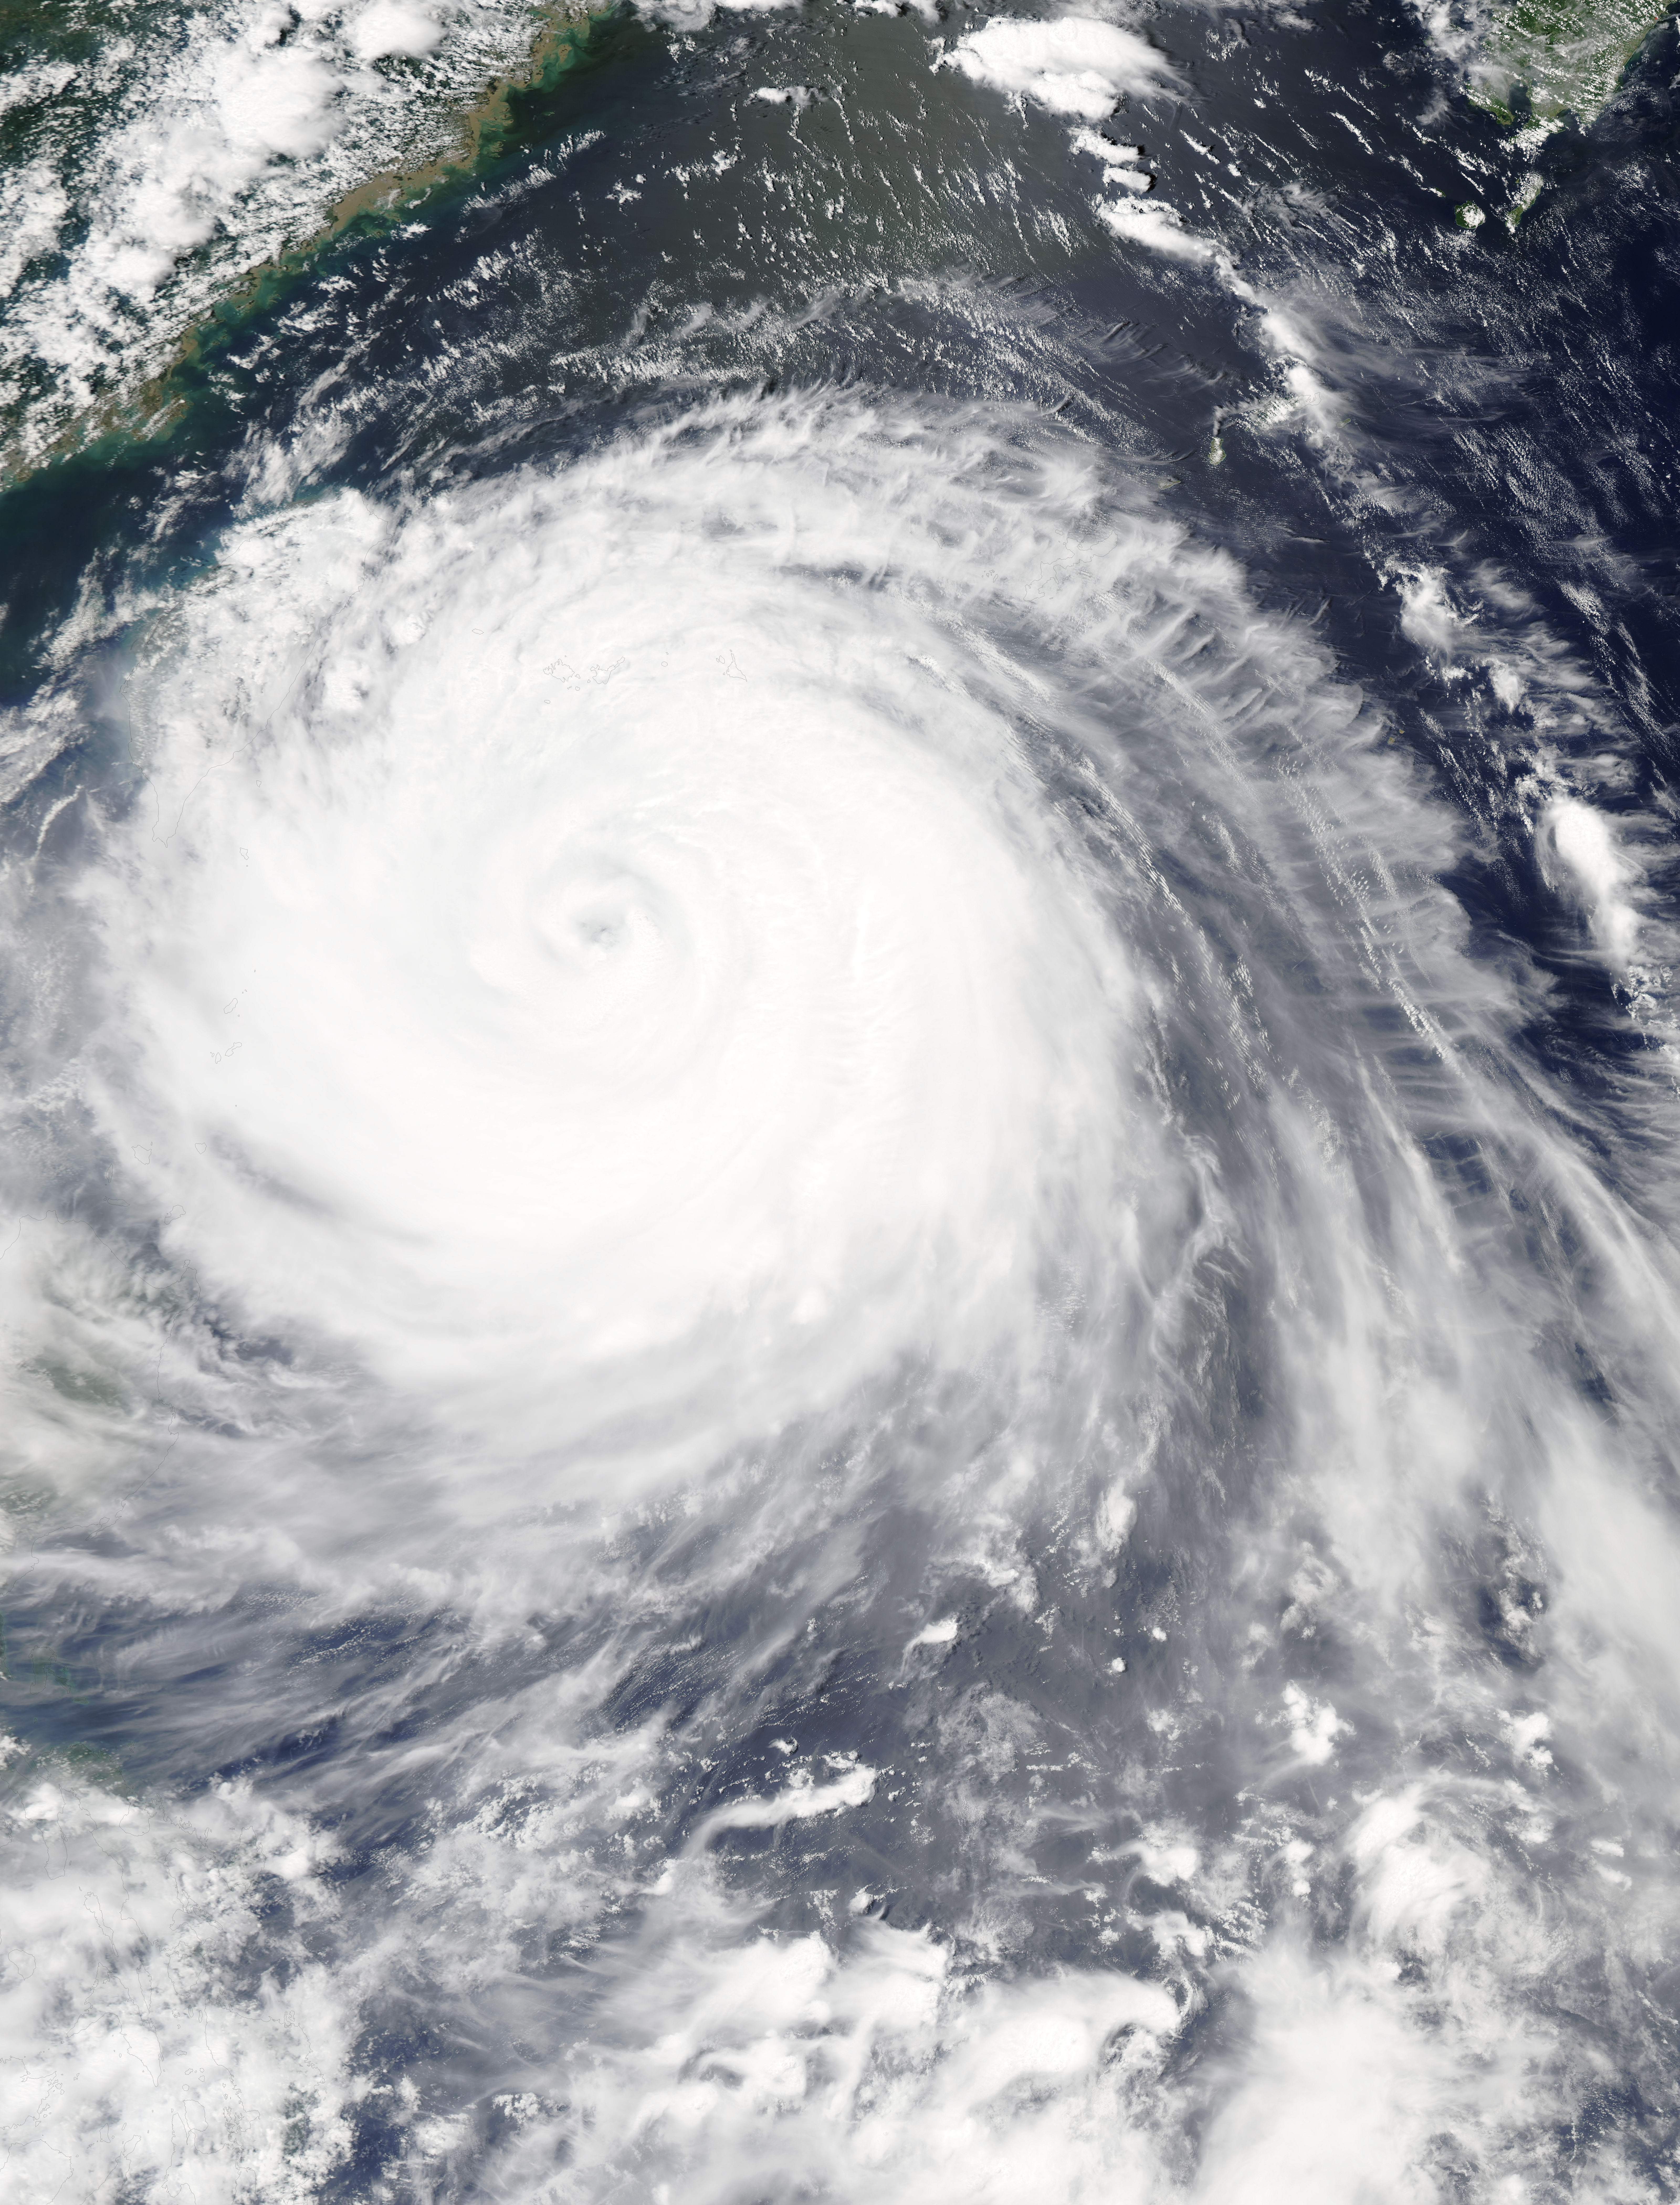

NASA Sees a Wider-Eyed Typhoon Soudelor Near Taiwan

The MODIS instrument aboard NASA's Aqua satellite flew over Typhoon Soudelor on Aug. 7, 2015, at 4:40 UTC (12:40 a.m. EDT) as it was approaching Taiwan. NASA's Aqua satellite passed overhead. Soudelor is expected to make landfall and cross central Taiwan today and make a second landfall in eastern China. NASA satellite imagery revealed that Soudelor's eye "opened" five more miles since August 4. On Aug. 7 at 4:40 UTC (12:40 a.m. EDT) the Moderate Resolution Imaging Spectroradiometer or MODIS instrument aboard NASA's Aqua satellite captured a visible-light image of Typhoon Soudelor as its western quadrant began brushing eastern Taiwan. The MODIS image showed Soudelor's 17-nautical-mile-wide eye and thick bands of powerful thunderstorms surrounded the storm and spiraled into the center. Just three days before, the eye was 5 nautical miles smaller when the storm was more intense. On Aug. 4 at 4:10 UTC (12:10 a.m. EDT) Aqua's MODIS image showed the eye was 12-nautical-mile-wide eye. At 1500 UTC (11 a.m. EDT) on August 7, 2015, the Joint Typhoon Warning Center (JTWC) noted that Typhoon Soudelor's maximum sustained winds increased from 90 knots (103.6 mph/166.7 kph) to 105 knots (120.8 mph / 194.5 kph). It was centered near 23.1 North latitude and 123.2 East longitude, about 183 nautical miles (210.6 miles/338.9 km) southeast of Taipei, Taiwan. It was moving to the west-northwest at 10 knots (11.5 mph/18.5 kph). For warnings and watches for Taiwan, visit the Central Weather Bureau website: www.cwb.gov.tw/eng/. For warnings in China, visit the China Meteorological Administration website: www.cma.gov.cn/en. Soudelor's final landfall is expected in eastern China on Saturday, August 8. Clouds in Typhoon Soudelor's western quadrant were already spreading over Taiwan early on August 7 when NASA's Aqua satellite passed overhead. Soudelor is expected to make landfall and cross central Taiwan today and make a second landfall in eastern China. NASA satellite imagery revealed that Soudelor's eye "opened" five more miles since August 4. On Aug. 7 at 4:40 UTC (12:40 a.m. EDT) the Moderate Resolution Imaging Spectroradiometer or MODIS instrument aboard NASA's Aqua satellite captured a visible-light image of Typhoon Soudelor as its western quadrant began brushing eastern Taiwan. The MODIS image showed Soudelor's 17-nautical-mile-wide eye and thick bands of powerful thunderstorms surrounded the storm and spiraled into the center. Just three days before, the eye was 5 nautical miles smaller when the storm was more intense. On Aug. 4 at 4:10 UTC (12:10 a.m. EDT) Aqua's MODIS image showed the eye was 12-nautical-mile-wide eye. At 1500 UTC (11 a.m. EDT) on August 7, 2015, the Joint Typhoon Warning Center (JTWC) noted that Typhoon Soudelor's maximum sustained winds increased from 90 knots (103.6 mph/166.7 kph) to 105 knots (120.8 mph / 194.5 kph). It was centered near 23.1 North latitude and 123.2 East longitude, about 183 nautical miles (210.6 miles/338.9 km) southeast of Taipei, Taiwan. It was moving to the west-northwest at 10 knots (11.5 mph/18.5 kph). For warnings and watches for Taiwan, visit the Central Weather Bureau website: www.cwb.gov.tw/eng/. For warnings in China, visit the China Meteorological Administration website: www.cma.gov.cn/en. Soudelor's final landfall is expected in eastern China on Saturday, August 8.

Credit: NASA Goddard's MODIS Rapid Response Team Clouds in Typhoon Soudelor's western quadrant were already spreading over Taiwan early on August 7 when